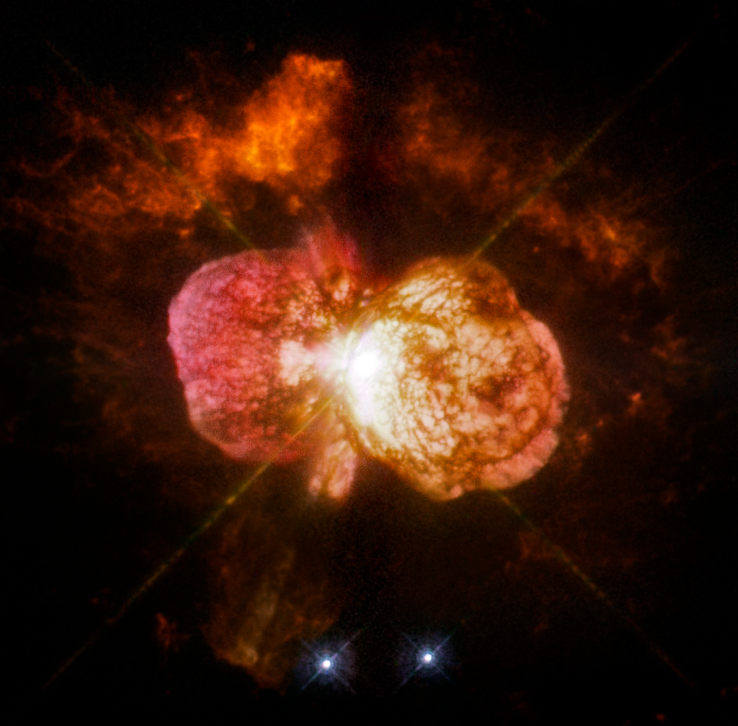

WFPC2 Image of Eta Carinae

WFPC2 image of the variable star Eta Carinae

Credit: NASA, ESA, and the Hubble SM4 ERO Team